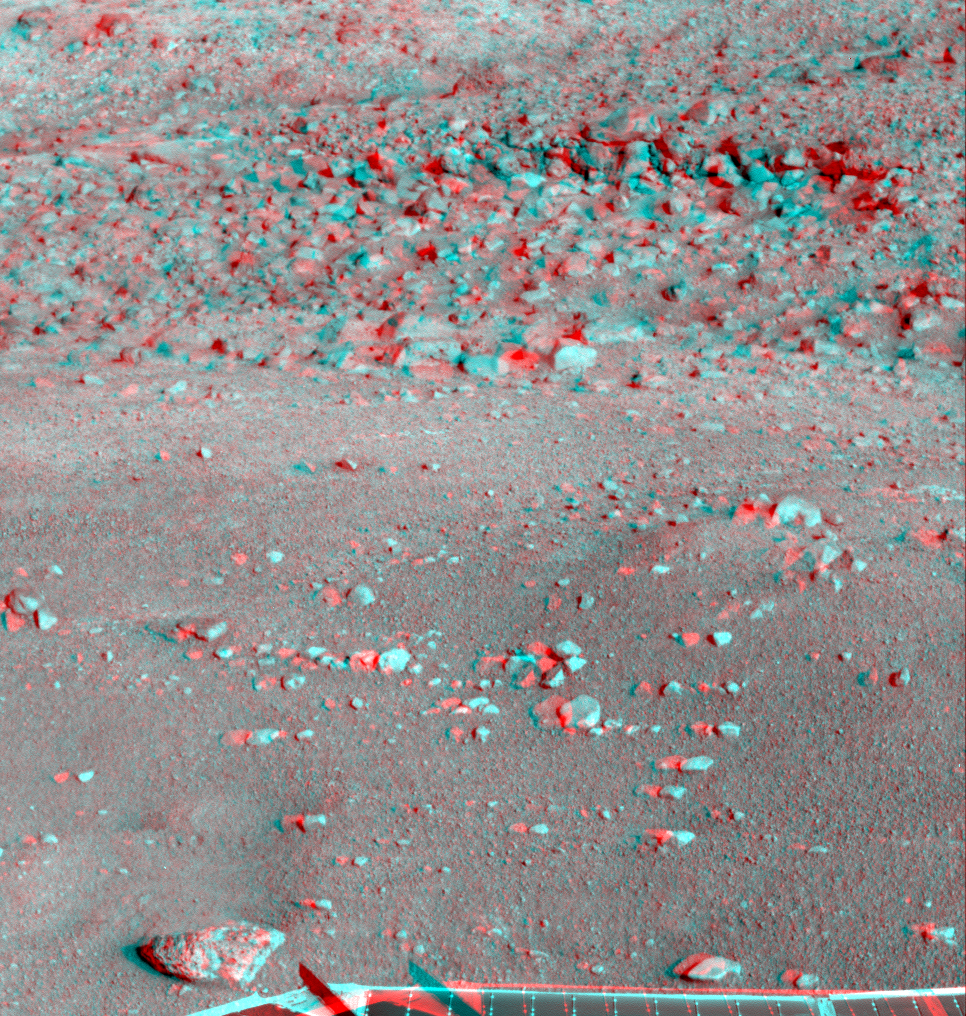

Martian Surface as Seen by Phoenix

This anaglyph, acquired by NASA’s Phoenix Lander’s Surface Stereo Imager on Sol 28, the 28th Martian day of the mission (June 23, 2008), shows a stereoscopic 3D view of the Martian surface near the lander. Part of Phoenix’s solar panel is seen at the bottom of the image.

The Phoenix Mission is led by the University of Arizona, Tucson, on behalf of NASA. Project management of the mission is by NASA’s Jet Propulsion Laboratory, Pasadena, Calif. Spacecraft development is by Lockheed Martin Space Systems, Denver.

Photojournal Note: As planned, the Phoenix lander, which landed May 25, 2008 23:53 UTC, ended communications in November 2008, about six months after landing, when its solar panels ceased operating in the dark Martian winter.

Credit: NASA/JPL-Caltech/University of Arizona/Texas A&M University